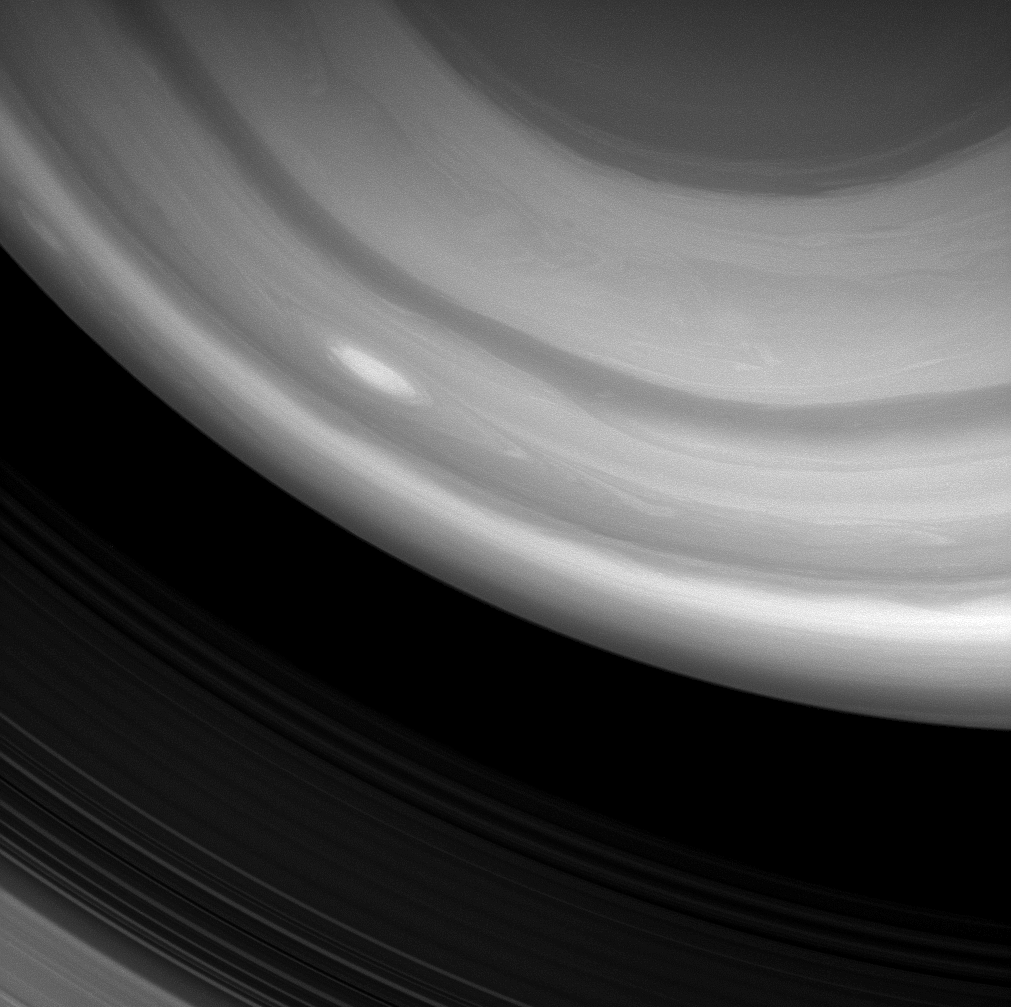

High Clouds Aloft

A Cassini spacecraft image captures a bright, oblong storm swirling high through the middle latitudes of the southern hemisphere.

The image was taken through a spectral filter centered on wavelengths of light that are strongly absorbed by methane gas. Hence, any light making it through this filter to the camera’s detector has bounced off clouds that are high in the atmosphere, making them visible, while light passing through the cloud-free surroundings gets absorbed by the methane gas there before it reaches the lower clouds.

The image was taken with the Cassini spacecraft wide-angle camera on Jan. 5, 2009 using a spectral filter sensitive to wavelengths of near-infrared light centered at 890 nanometers. The view was acquired at a distance of approximately 711,000 kilometers (442,000 miles) from Saturn and at a Sun-Saturn-spacecraft, or phase, angle of 106 degrees. Image scale is 39 kilometers (24 miles) per pixel.

The Cassini-Huygens mission is a cooperative project of NASA, the European Space Agency and the Italian Space Agency. The Jet Propulsion Laboratory, a division of the California Institute of Technology in Pasadena, manages the mission for NASA’s Science Mission Directorate, Washington, D.C. The Cassini orbiter and its two onboard cameras were designed, developed and assembled at JPL. The imaging operations center is based at the Space Science Institute in Boulder, Colo.

Credit: NASA/JPL/Space Science Institute